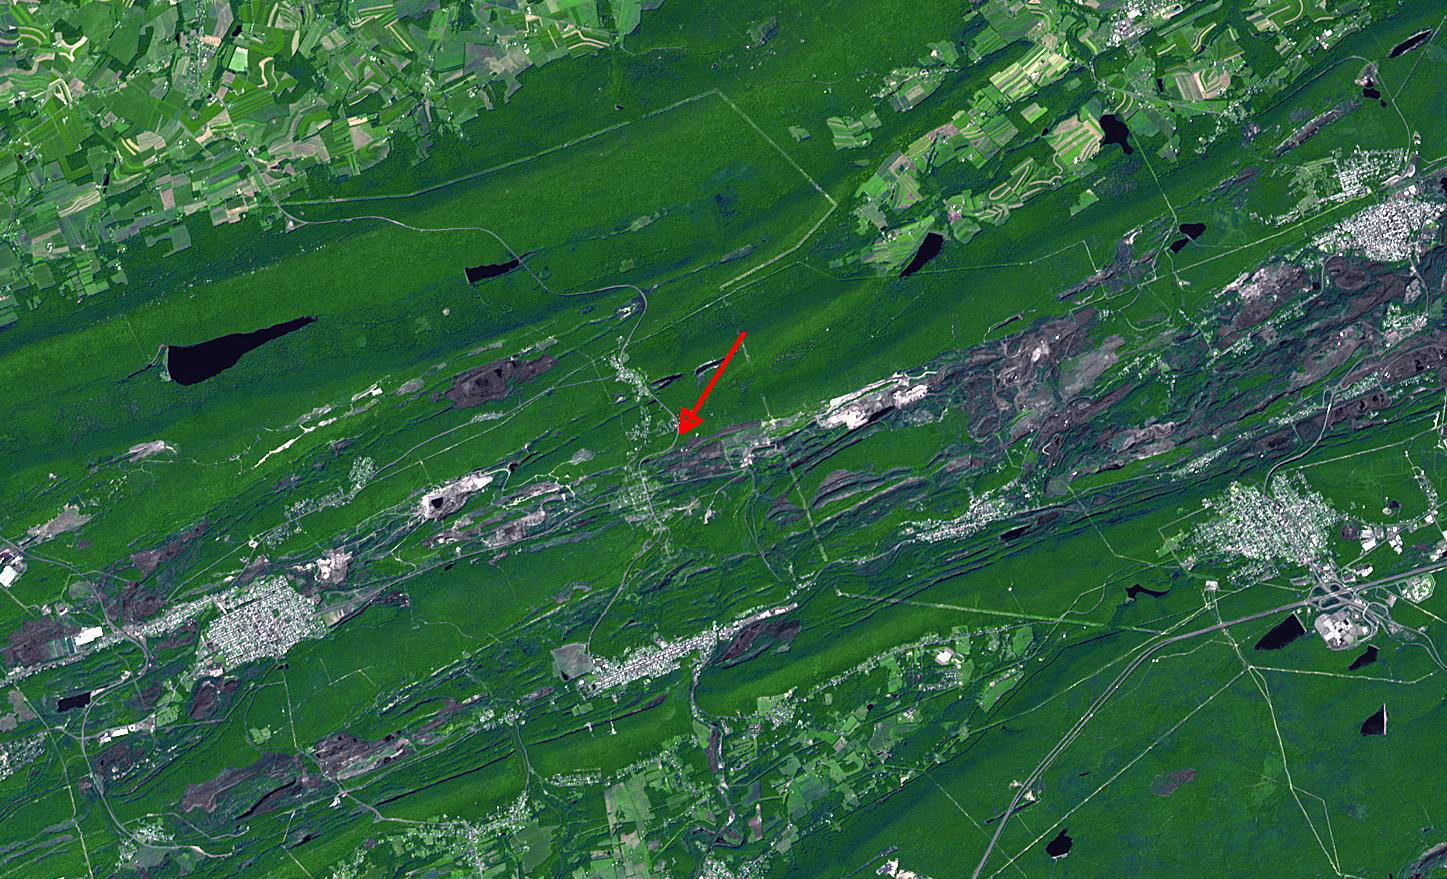

Centralia, Pennsylvania

In eastern Pennsylvania’s anthracite coal mining country is the abandoned town of Centralia. It is located between Mt. Carmel to the west, Ashland to the south, and Girardville and Shenandoah to the east. Open pit coal mines dot the landscape for miles around. In 1962, underground anthracite coal seams caught fire; by 1981 sinkholes started to appear, and by 1984 all the residents were ordered relocated, and the town was almost completely razed. The last two residents were evicted in 2009, turning what was once a thriving town of 1500 residents into a ghost town. The image was acquired August 24, 2003, covers an area of 22 x 13 km, and is located at 40.8 degrees north latitude, 76.3 degrees west longitude.

With its 14 spectral bands from the visible to the thermal infrared wavelength region and its high spatial resolution of 15 to 90 meters (about 50 to 300 feet), ASTER images Earth to map and monitor the changing surface of our planet. ASTER is one of five Earth-observing instruments launched Dec. 18, 1999, on Terra. The instrument was built by Japan’s Ministry of Economy, Trade and Industry. A joint U.S./Japan science team is responsible for validation and calibration of the instrument and data products.

The broad spectral coverage and high spectral resolution of ASTER provides scientists in numerous disciplines with critical information for surface mapping and monitoring of dynamic conditions and temporal change. Example applications are: monitoring glacial advances and retreats; monitoring potentially active volcanoes; identifying crop stress; determining cloud morphology and physical properties; wetlands evaluation; thermal pollution monitoring; coral reef degradation; surface temperature mapping of soils and geology; and measuring surface heat balance.

The U.S. science team is located at NASA’s Jet Propulsion Laboratory, Pasadena, Calif. The Terra mission is part of NASA’s Science Mission Directorate, Washington, D.C.

Credit: NASA/GSFC/METI/ERSDAC/JAROS, and U.S./Japan ASTER Science Team